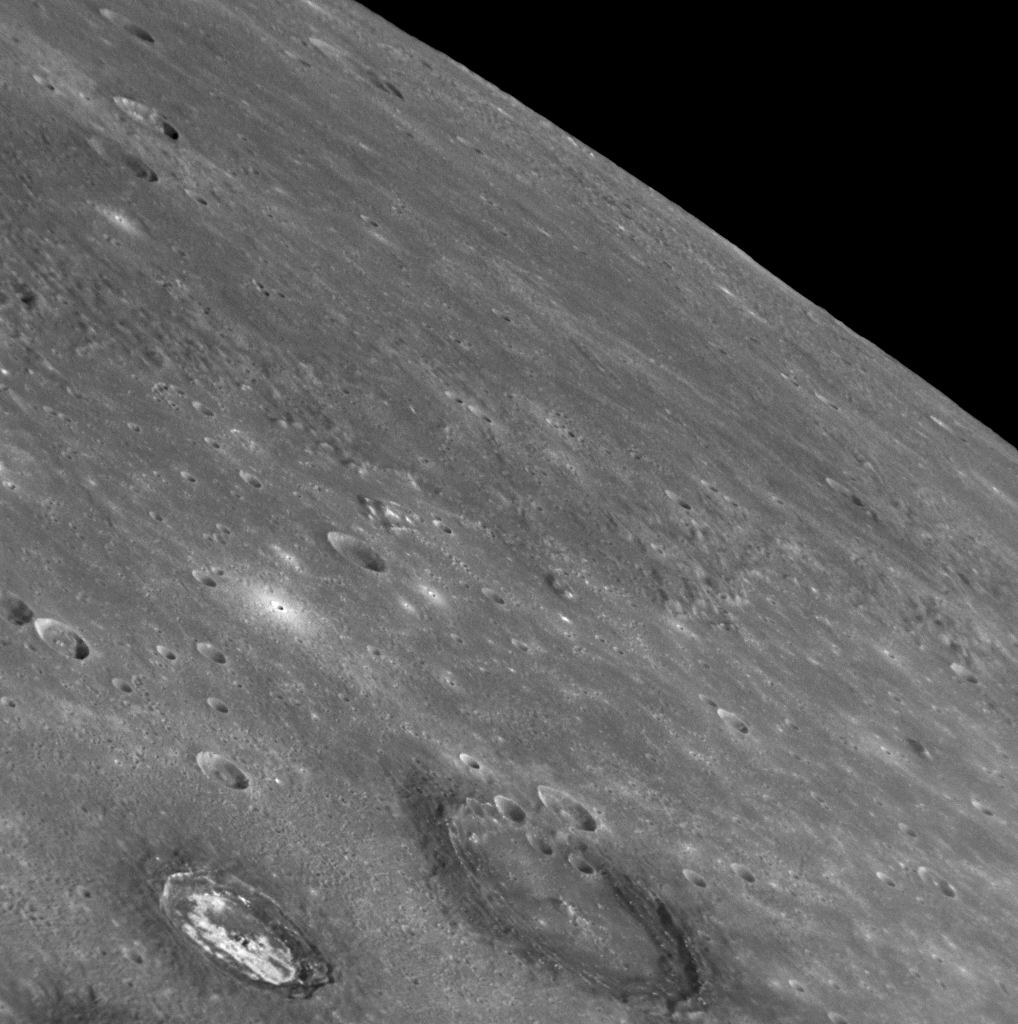

Craters in Caloris

As MESSENGER sped by Mercury on January 14, 2008, the Narrow Angle Camera (NAC) of the Mercury Dual Imaging System (MDIS) captured this image, which includes the edge of the planet against the blackness of space. Much of the foreground shows a portion of Caloris basin, one of the largest impact basins in the solar system. The two large craters near the bottom of this image can be identified on the northwestern floor of the basin on the mosaicked image of Caloris (see PIA10383) released at MESSENGER’s NASA press conference on January 30. The large crater in the bottom middle of this image has a diameter of about 70 kilometers (40 miles).

Caloris basin is an area of particular interest to the MESSENGER science team, since understanding its formation can lead to insights about the nature of large impacts in the early solar system and the results of these catastrophic events. In a false-color image of Mercury (see PIA10398), also released on January 30, Caloris basin is visible in the northern hemisphere of the planet as a large, light-colored, roughly circular feature; the floor of the basin may have some differences in its composition compared with the darker surrounding surfaces. The two large craters shown in today’s released image are each surrounded by a “halo” of dark material, like the craters shown in our release of February 21 (see PIA10602). The smaller of the two craters has an unusual pattern of bright, highly reflective material on its floor. The fact that both of these craters, which show different material characteristics, are located within Caloris basin provides information about the variety and complexity of processes that have shaped Mercury’s surface.

Image Mission Elapsed Time (MET): 108826622

These images are from MESSENGER, a NASA Discovery mission to conduct the first orbital study of the innermost planet, Mercury. For information regarding the use of images, see the MESSENGER image use policy.

Credit: NASA/Johns Hopkins University Applied Physics Laboratory/Carnegie Institution of Washington